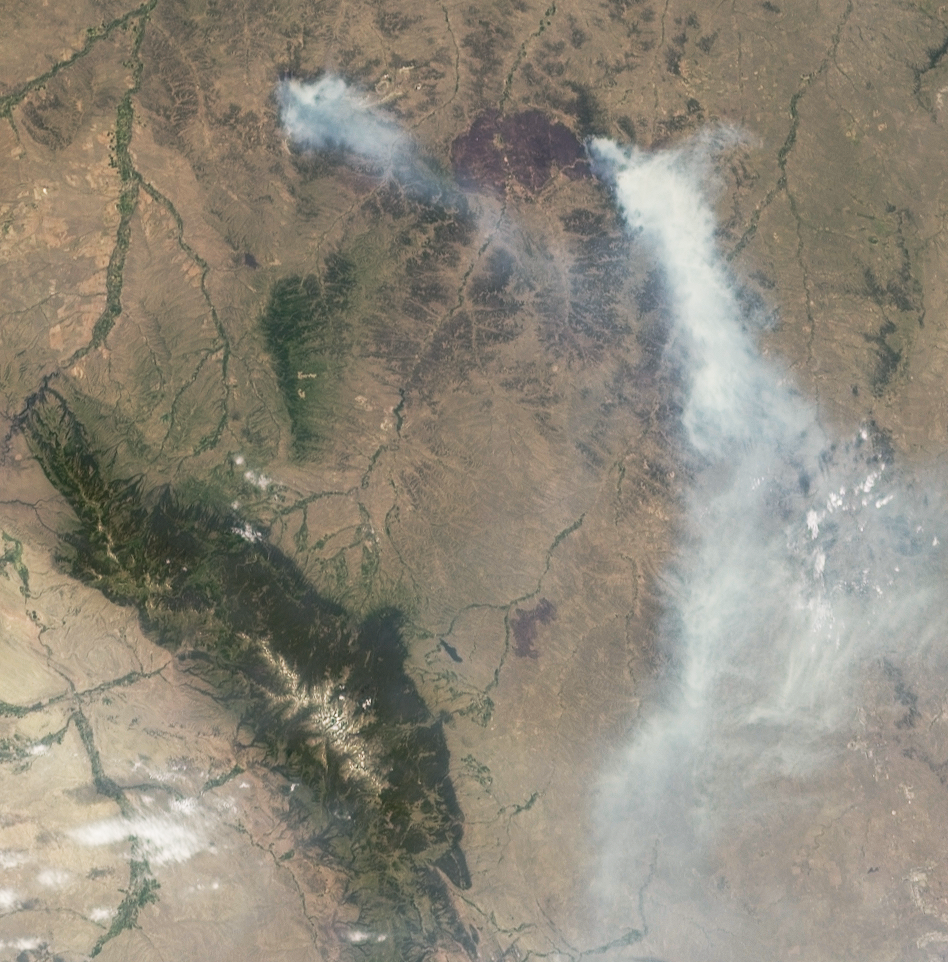

NASA’s MISR Views Raging Wildfires in Southeastern Montana

While much of the national focus in the early summer of 2012 has been on the destructive wildfires in Colorado, as of July 3, 2012, dozens of major wildfires were burning across the western United States, including six in Montana alone, according to the interagency fire incident information system, InciWeb. On July 2, 2012, the Multi-angle Imaging SpectroRadiometer (MISR) instrument on NASA’s Terra spacecraft passed over the Horse Creek Fire and much larger Ash Creek Fire Complex in southeastern Montana, to the east of Billings. This image is from the instrument’s 60-degree forward-viewing camera. At present, the Horse Creek fire covers 6,144 acres (25 square kilometers), and the Ash Creek Complex encompasses 186,820 acres (292 square kilometers). Nearly 700 firefighters are battling these blazes.

Multiangle imagery from the MISR instrument was used to derive the heights of smoke plumes and wind speeds near the plume sources. Smoke from the Horse Creek fire extends to the southeast over 44 miles (70 kilometers), reaching a maximum altitude of 4,920 feet (1,500 meters) above the ground. The burn scar from the Ash Creek Complex can be seen as a dark spot to the west of the larger smoke plume with a diameter of nearly 25 miles (40 kilometers). The smoke for this complex extends more than 155 miles (250 kilometers) to the south, reaching a maximum height of about 11,500 feet (3,500 meters) near the source. The winds carrying this smoke reach speeds up to 22 miles per hour (10 meters per second).

This image constitutes about 162 miles (260 kilometers) in the cross-track direction by 162 miles (260 kilometers) in the along-track direction and was generated from a portion of the data acquired during Terra Orbit 66702, using data from blocks 54 to 56 within the World Reference System-2 path 36.

MISR was built and is managed by NASA’s Jet Propulsion Laboratory, Pasadena, Calif., for NASA’s Science Mission Directorate, Washington. The Terra spacecraft is managed by NASA’s Goddard Space Flight Center, Greenbelt, Md. The MISR data were obtained from the NASA Langley Research Center Atmospheric Science Data Center, Hampton, Va. JPL is a division of the California Institute of Technology in Pasadena.

Credit: NASA/GSFC/LaRC/JPL, MISR Team